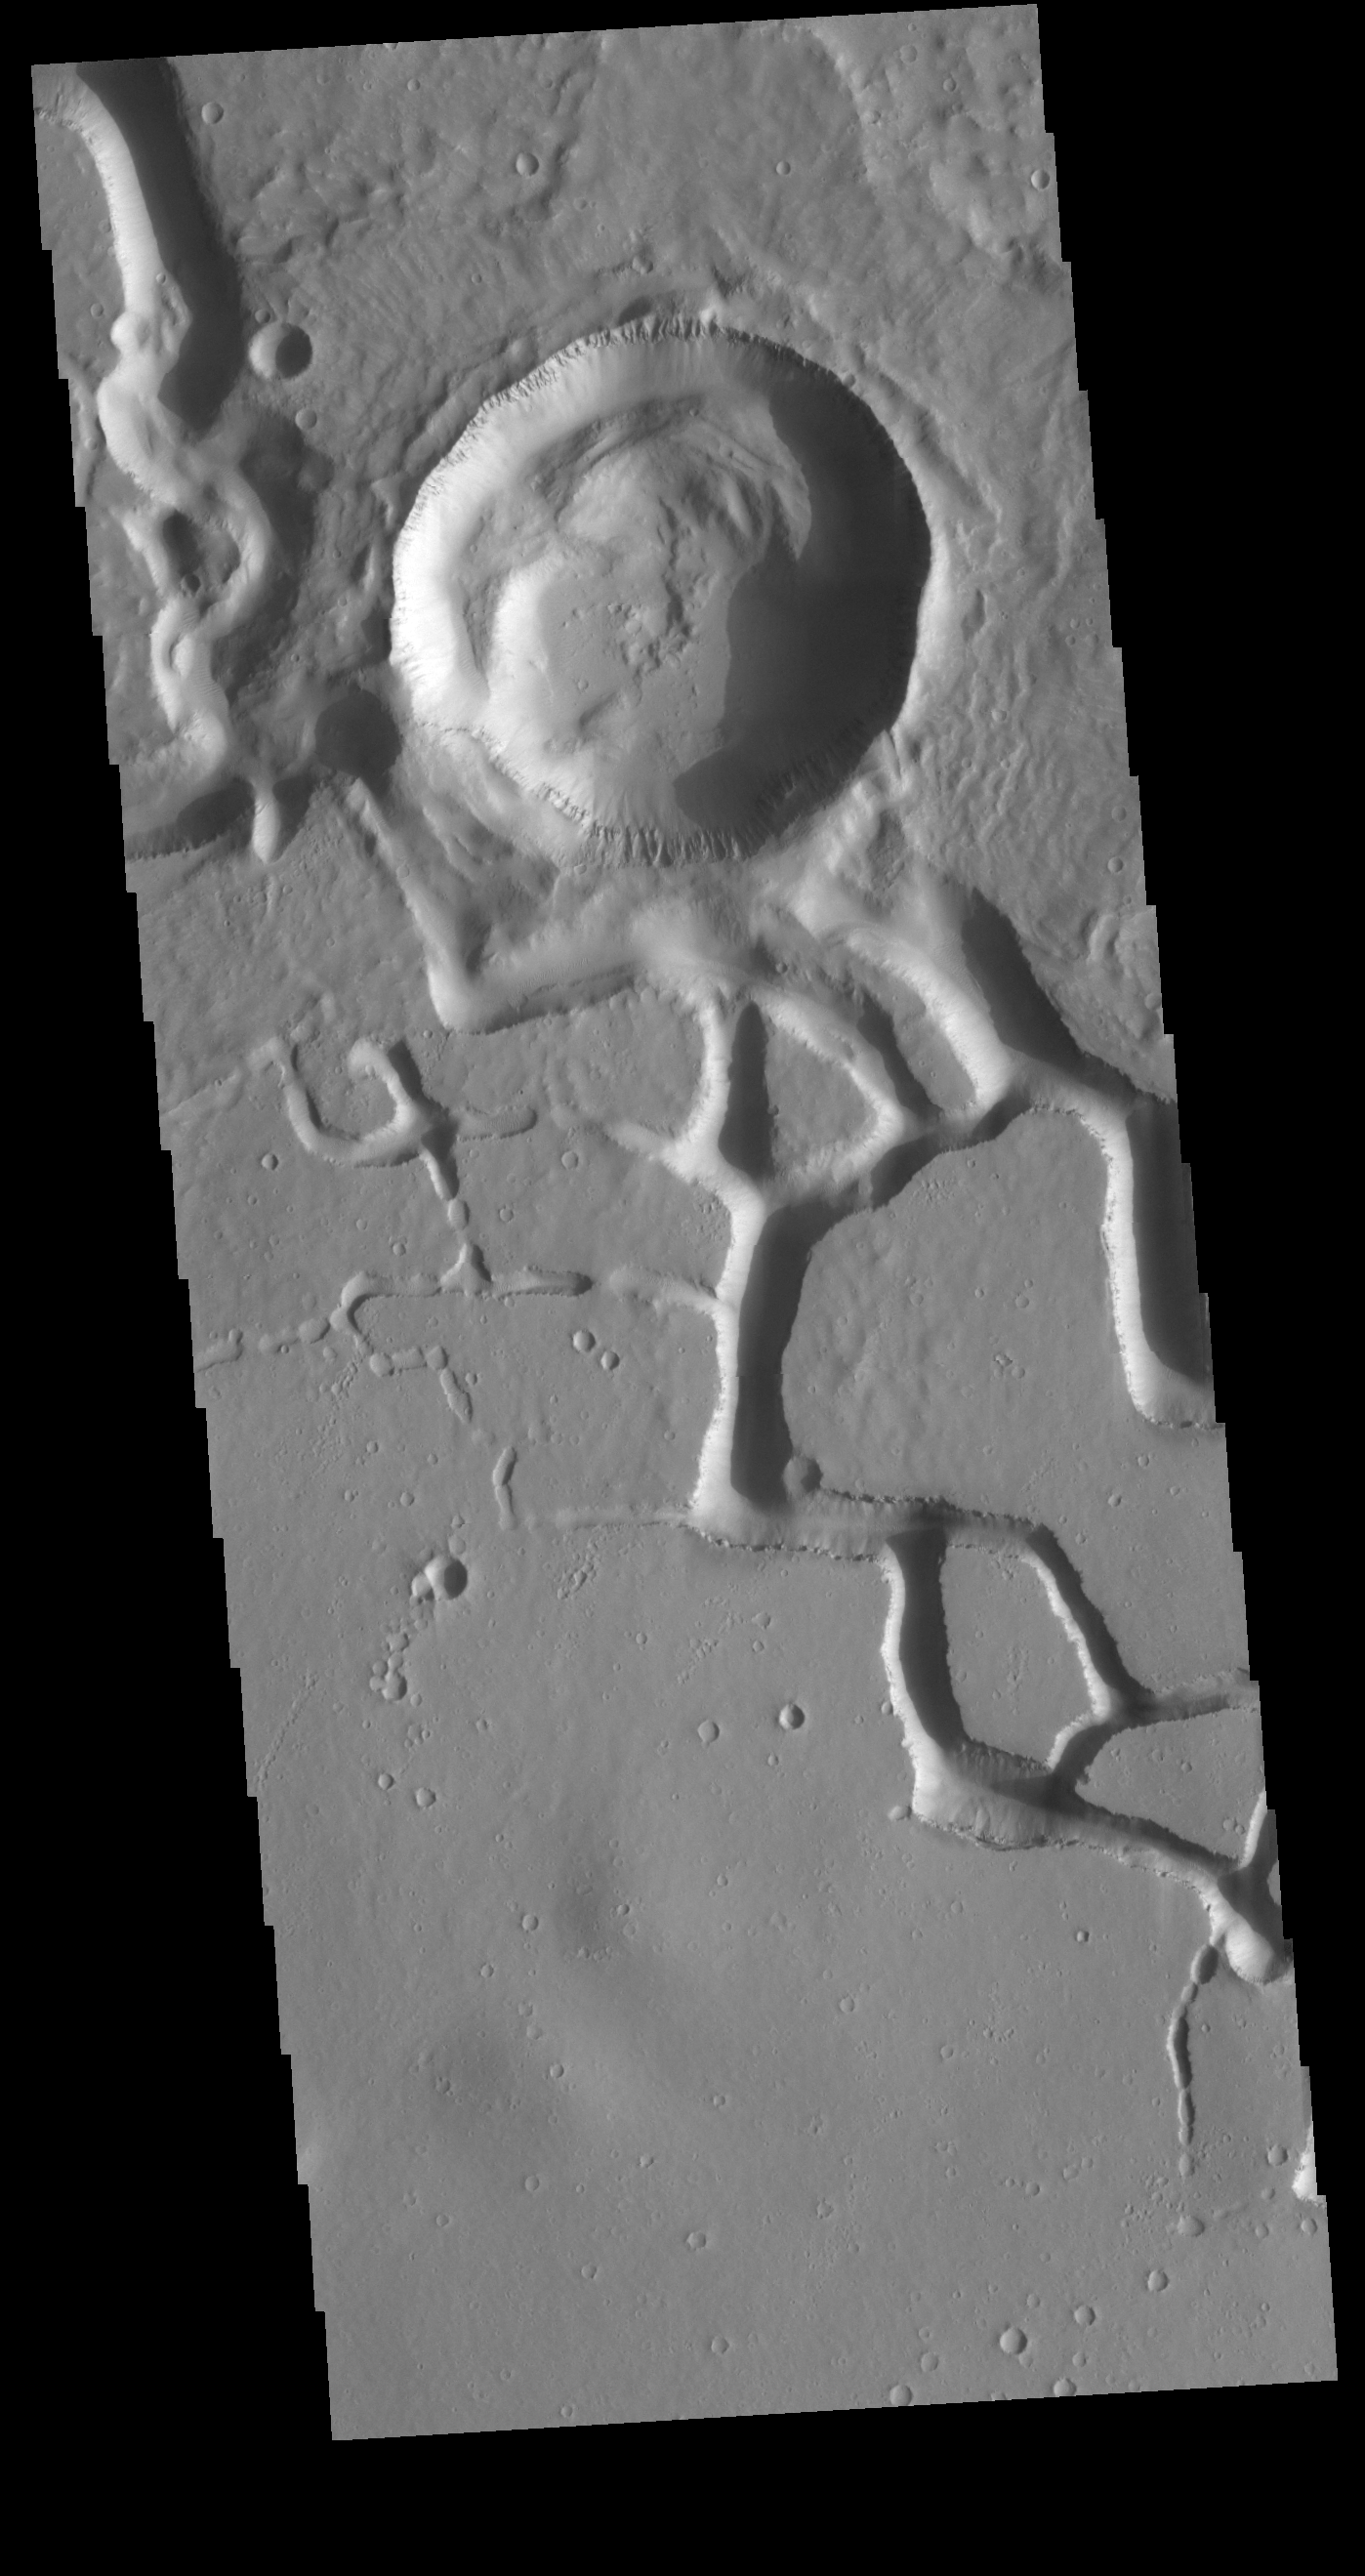

Hephaestus Fossae

This VIS image is located in the central portion of Hephaestus Fossae. Hephaestus Fossae is a complex channel system in Utopia Planitia near Elysium Mons. It has been proposed that the channel formed by the release of melted subsurface ice during the impact event that created the crater in this image. Additionally, the nearby Elysium volcanic center created subsurface heating that may have played a part in creating both Hephaestus Fossae and Hebrus Valles to the north.

Credit: NASA/JPL-Caltech/ASU